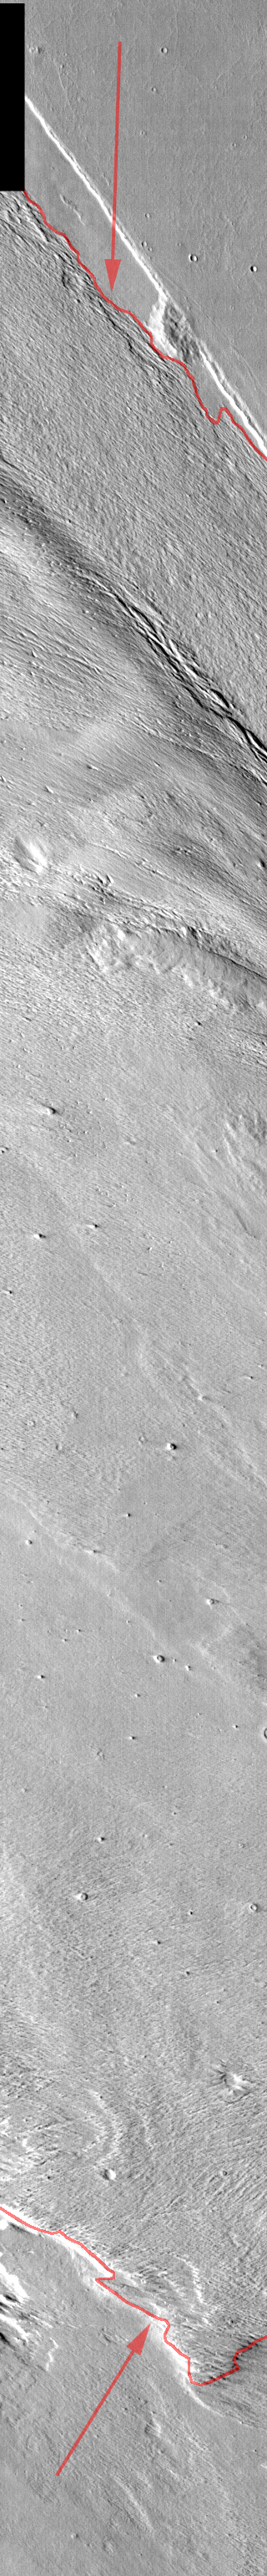

Gordii Dorsa

Released August 26, 2004

The THEMIS Image of the Day will be exploring the nomenclature of Mars for the next three weeks.

Gordii Dorsa

Dorsa: ridgeGordii: the Gordian knot, this complex knot was tied to King Gordius of Phrygia’s chariot. An oracle said that whomever untied the knot would be the next king of Asia. Alexander the Great cut open the knot with his sword.
Gordii Dorsa is one of the largest ridges on Mars. The outlined area shows the margins of the dorsa on this daytime IR image. The area between the arrows is the dorsa, which rises above the surrounding plains. Gordii Dorsa is an area of intense study, as we are not yet sure how this ridge was formed. The surface of this ridge is undergoing erosion by the wind, which indicates that the material that makes up the ridge is not solid rock.

Nomenclature Fact of the Day: Some mythological accounts say that Zeus was hidden in a cave on Mt. Ida after his birth, so craters on the asteroid Ida are named for caverns and grottos all over the world.

Image information: IR instrument. Latitude 1.3, Longitude 214.6 East (145.4 West). 100 meter/pixel resolution.

Note: this THEMIS visual image has not been radiometrically nor geometrically calibrated for this preliminary release. An empirical correction has been performed to remove instrumental effects. A linear shift has been applied in the cross-track and down-track direction to approximate spacecraft and planetary motion. Fully calibrated and geometrically projected images will be released through the Planetary Data System in accordance with Project policies at a later time.

NASA’s Jet Propulsion Laboratory manages the 2001 Mars Odyssey mission for NASA’s Office of Space Science, Washington, D.C. The Thermal Emission Imaging System (THEMIS) was developed by Arizona State University, Tempe, in collaboration with Raytheon Santa Barbara Remote Sensing. The THEMIS investigation is led by Dr. Philip Christensen at Arizona State University. Lockheed Martin Astronautics, Denver, is the prime contractor for the Odyssey project, and developed and built the orbiter. Mission operations are conducted jointly from Lockheed Martin and from JPL, a division of the California Institute of Technology in Pasadena.

Credit: NASA/JPL/Arizona State University